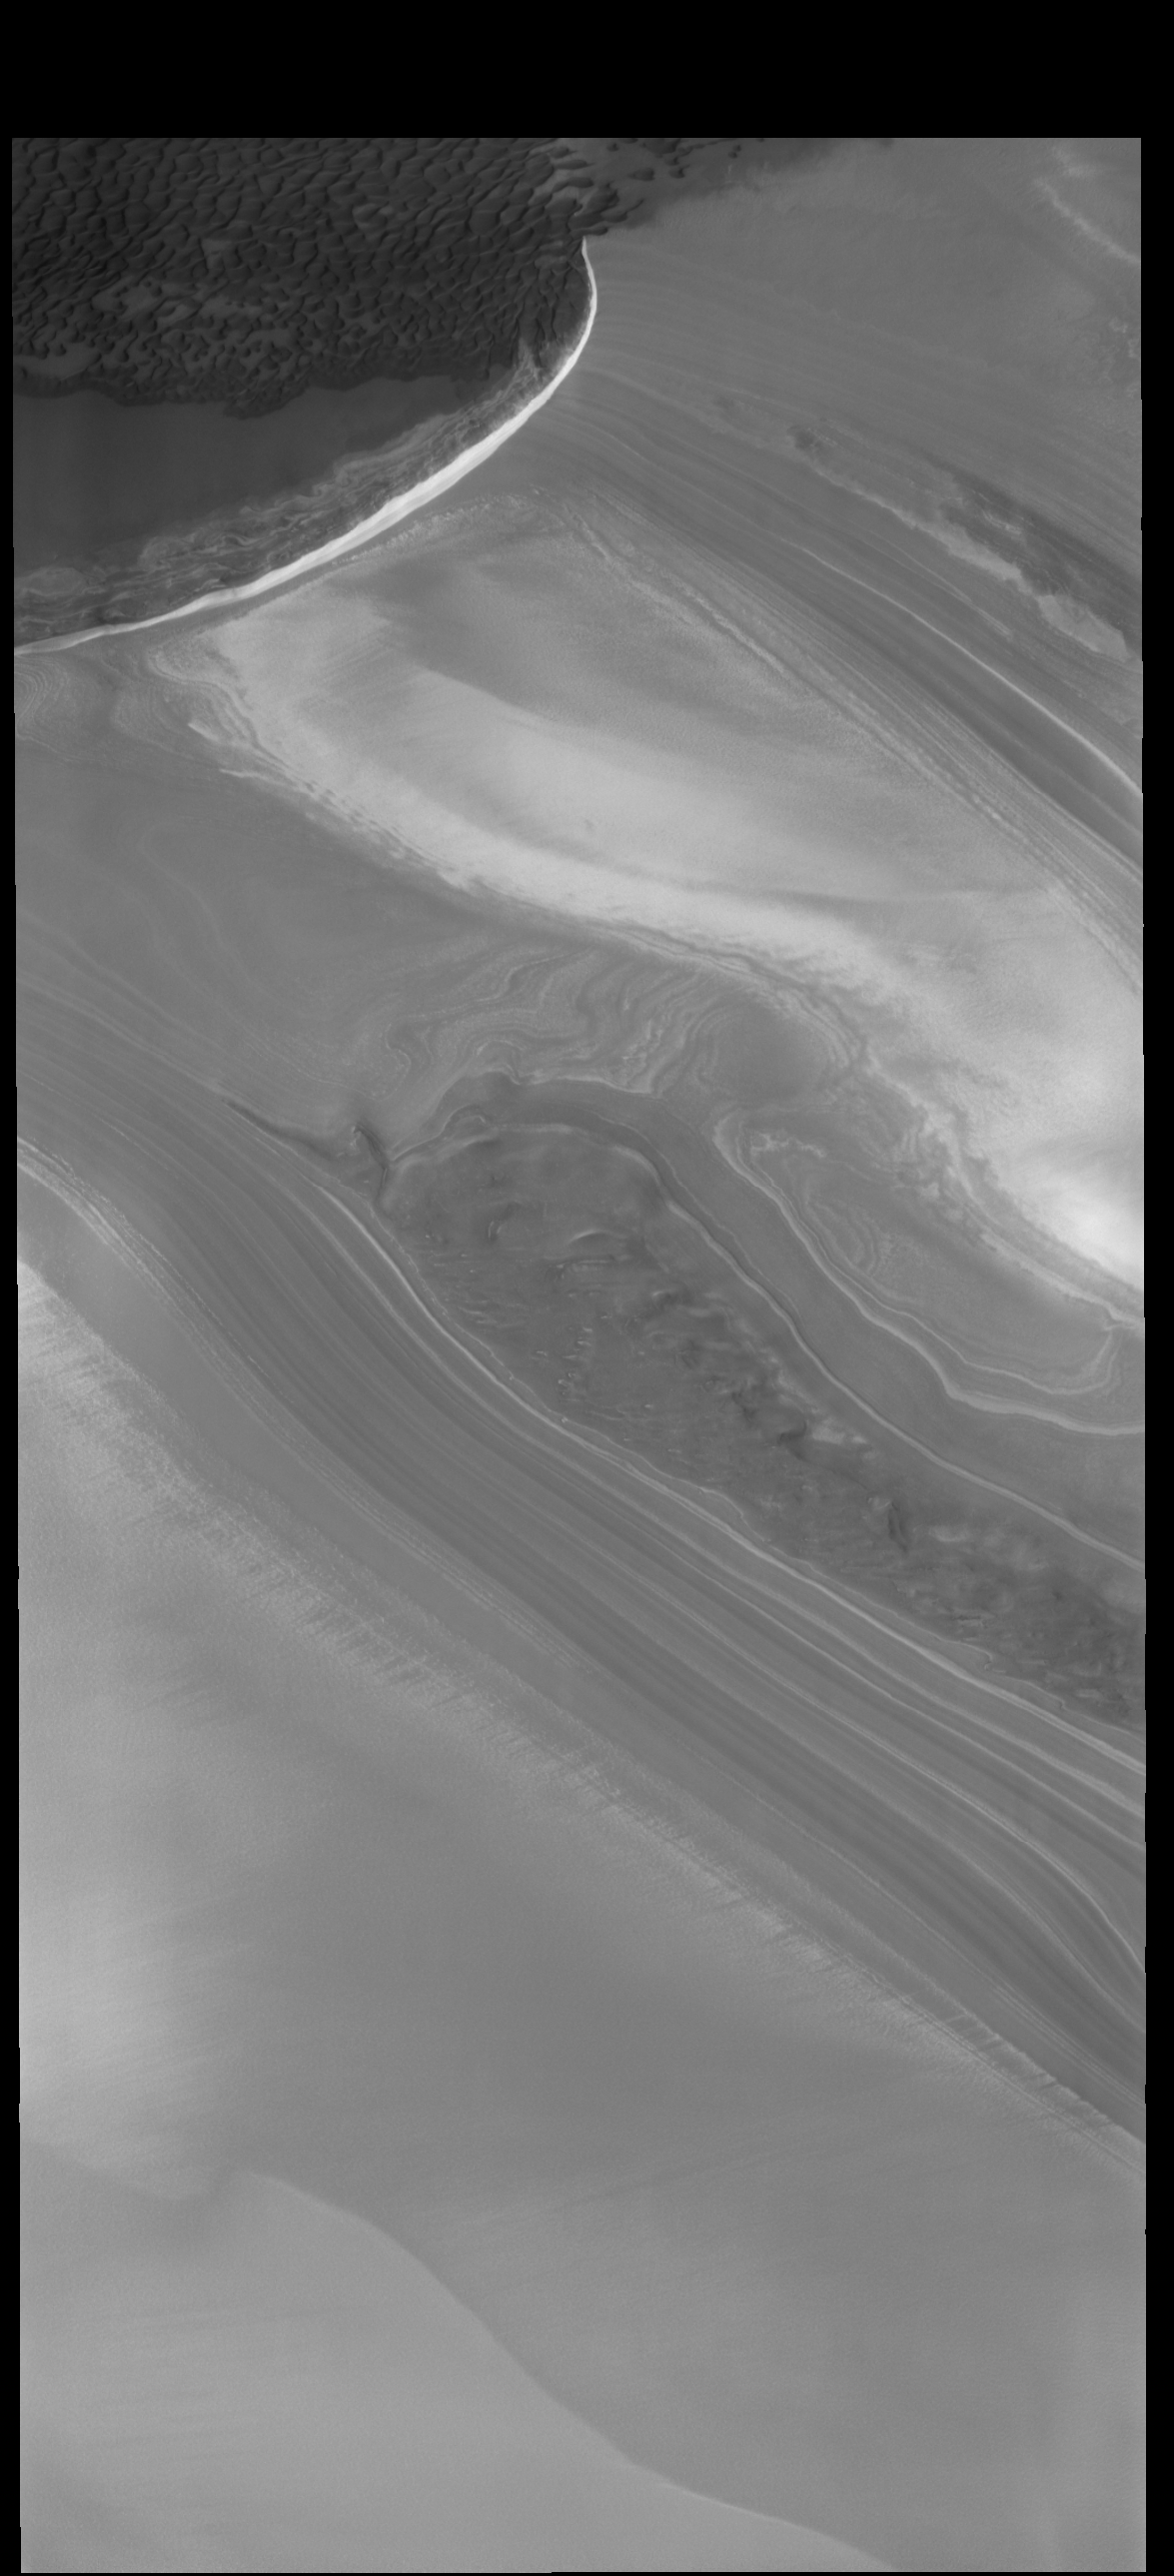

Polar Layers

This VIS image shows part of the margin of the north polar cap and the surrounding plains. The layering of the ice is easily visible due to the dust that is deposited on the top of the ice every year, creating layering over millions of years.

Credit: NASA/JPL-Caltech/ASU